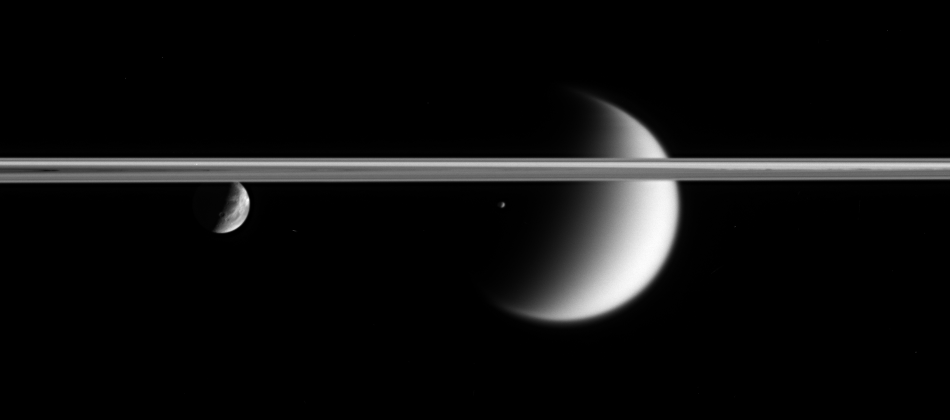

Staying with Epimetheus

Three of Saturn’s moons swim past in this movie sequence of images from the Cassini spacecraft. These sequences, called mutual events, are useful for refining scientists’ understanding the orbits of the moons.

The movie follows Epimetheus (116 kilometers, or 72 miles across) as it passes in front of Titan (5,150 kilometers, or 3,200 miles across) and then Dione (1,126 kilometers, or 700 miles across).

The faint object that appears at the left, below the ringplane, halfway through the movie is a background star.

The movie was created using 24 clear-filter images taken over a period of about 40 minutes. The images were acquired by the Cassini spacecraft narrow-angle camera on Jan. 5, 2006, at a mean distance of approximately 3 million kilometers (1.9 million miles) from Epimetheus. The image scale is approximately 18 kilometers (11 miles) per pixel on Epimetheus, 25 kilometers (16 miles) per pixel on Titan and 20 kilometers (12 miles) per pixel on Dione.

The Cassini-Huygens mission is a cooperative project of NASA, the European Space Agency and the Italian Space Agency. The Jet Propulsion Laboratory, a division of the California Institute of Technology in Pasadena, manages the mission for NASA’s Science Mission Directorate, Washington, D.C. The Cassini orbiter and its two onboard cameras were designed, developed and assembled at JPL. The imaging operations center is based at the Space Science Institute in Boulder, Colo.

Credit: NASA/JPL/Space Science Institute